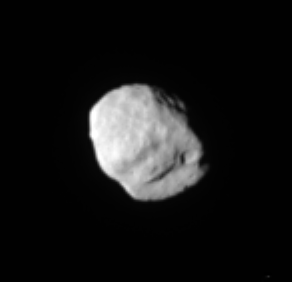

Brush with Epimetheus

Cassini continues to survey the small worlds that orbit near Saturn’s rings, capturing this view of Epimetheus. The moon’s lumpy, irregular topography can be seen here, along with several impact craters. Epimetheus is 116 kilometers (72 miles) across.

The image was taken in visible light with the Cassini spacecraft narrow-angle camera on May 20, 2005, at a distance of approximately 345,000 kilometers (214,000 miles) from Epimetheus and at a Sun-Epimetheus-spacecraft, or phase, angle of 26 degrees. Resolution in the original image was 2 kilometers (1 mile) per pixel. The view was magnified by a factor of two and contrast-enhanced to aid visibility of the moon’s surface. A closer view of Epimetheus, taken from a different viewing angle is also available (see PIA06226).

The Cassini-Huygens mission is a cooperative project of NASA, the European Space Agency and the Italian Space Agency. The Jet Propulsion Laboratory, a division of the California Institute of Technology in Pasadena, manages the mission for NASA’s Science Mission Directorate, Washington, D.C. The Cassini orbiter and its two onboard cameras were designed, developed and assembled at JPL. The imaging team is based at the Space Science Institute, Boulder, Colo.

Credit: NASA/JPL/Space Science Institute